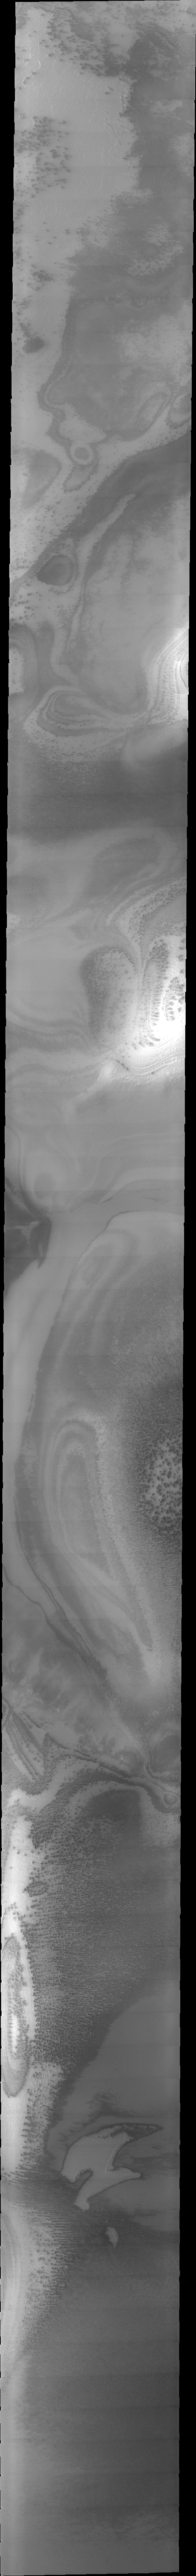

THEMIS ART #87

Is it just the interplay of dust and ice in the south polar region? It looks like a really nasty alien from the movies!

Image information: VIS instrument. Latitude -78.3N, Longitude 215.5E. 34 meter/pixel resolution.

Please see the THEMIS Data Citation Note for details on crediting THEMIS images.

Note: this THEMIS visual image has not been radiometrically nor geometrically calibrated for this preliminary release. An empirical correction has been performed to remove instrumental effects. A linear shift has been applied in the cross-track and down-track direction to approximate spacecraft and planetary motion. Fully calibrated and geometrically projected images will be released through the Planetary Data System in accordance with Project policies at a later time.

NASA’s Jet Propulsion Laboratory manages the 2001 Mars Odyssey mission for NASA’s Office of Space Science, Washington, D.C. The Thermal Emission Imaging System (THEMIS) was developed by Arizona State University, Tempe, in collaboration with Raytheon Santa Barbara Remote Sensing. The THEMIS investigation is led by Dr. Philip Christensen at Arizona State University. Lockheed Martin Astronautics, Denver, is the prime contractor for the Odyssey project, and developed and built the orbiter. Mission operations are conducted jointly from Lockheed Martin and from JPL, a division of the California Institute of Technology in Pasadena.

Credit: NASA/JPL/ASU